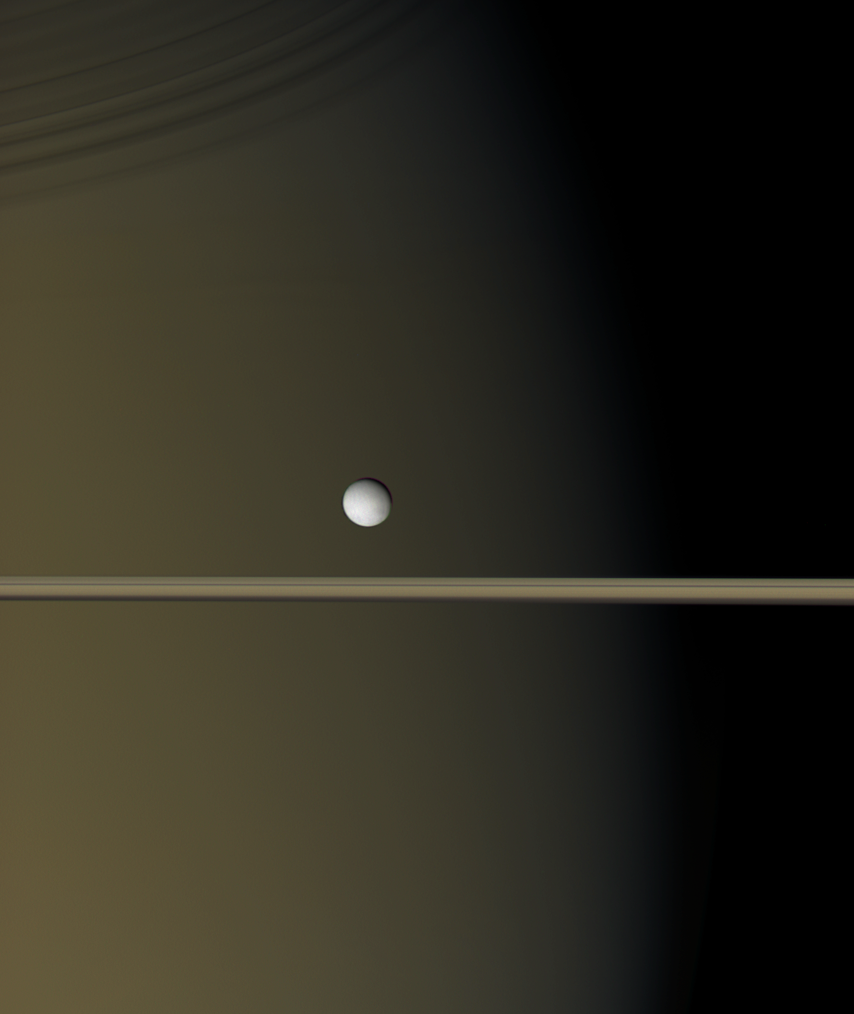

A Pearl at Dusk

Enceladus hangs like a single bright pearl against the golden-brown canvas of Saturn and its icy rings. Visible on Saturn is the region where daylight gives way to dusk. Above, the rings throw thin shadows onto the planet.

Icy Enceladus is 505 kilometers (314 miles) across.

Images taken using red, green and blue spectral filters were combined to create this natural color view. The images were taken using the Cassini spacecraft wide-angle camera on Jan. 17, 2006 at a distance of approximately 200,000 kilometers (100,000 miles) from Enceladus. The image scale is 10 kilometers (6 miles) per pixel.

The Cassini-Huygens mission is a cooperative project of NASA, the European Space Agency and the Italian Space Agency. The Jet Propulsion Laboratory, a division of the California Institute of Technology in Pasadena, manages the mission for NASA’s Science Mission Directorate, Washington, D.C. The Cassini orbiter and its two onboard cameras were designed, developed and assembled at JPL. The imaging operations center is based at the Space Science Institute in Boulder, Colo.

Credit: NASA/JPL/Space Science Institute